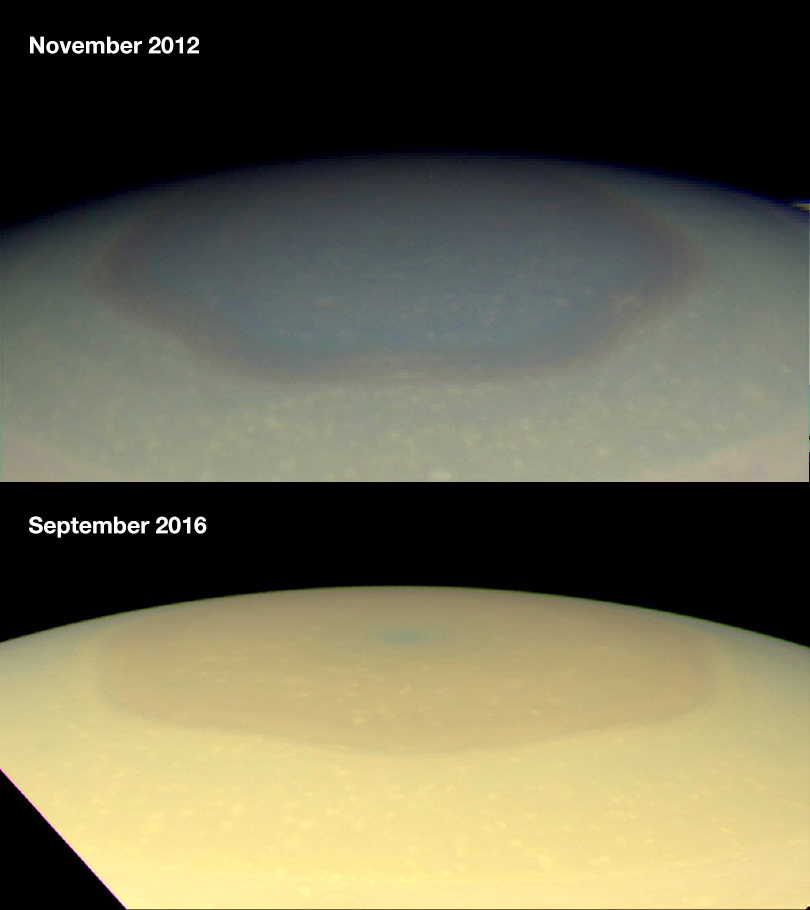

Changing Colors in Saturn’s North

These two natural color images from NASA’s Cassini spacecraft show the changing appearance of Saturn’s north polar region between 2012 and 2016.

Scientists are investigating potential causes for the change in color of the region inside the north-polar hexagon on Saturn. The color change is thought to be an effect of Saturn’s seasons. In particular, the change from a bluish color to a more golden hue may be due to the increased production of photochemical hazes in the atmosphere as the north pole approaches summer solstice in May 2017.

Researchers think the hexagon, which is a six-sided jetstream, might act as a barrier that prevents haze particles produced outside it from entering. During the polar winter night between November 1995 and August 2009, Saturn’s north polar atmosphere became clear of aerosols produced by photochemical reactions — reactions involving sunlight and the atmosphere. Since the planet experienced equinox in August 2009, the polar atmosphere has been basking in continuous sunshine, and aerosols are being produced inside of the hexagon, around the north pole, making the polar atmosphere appear hazy today.

Other effects, including changes in atmospheric circulation, could also be playing a role. Scientists think seasonally shifting patterns of solar heating probably influence the winds in the polar regions.

Both images were taken by the Cassini wide-angle camera.

The Cassini mission is a cooperative project of NASA, ESA (the European Space Agency) and the Italian Space Agency. The Jet Propulsion Laboratory, a division of the California Institute of Technology in Pasadena, manages the mission for NASA’s Science Mission Directorate, Washington. The Cassini orbiter and its two onboard cameras were designed, developed and assembled at JPL. The imaging operations center is based at the Space Science Institute in Boulder, Colorado.

Credit: NASA/JPL-Caltech/Space Science Institute/Hampton University